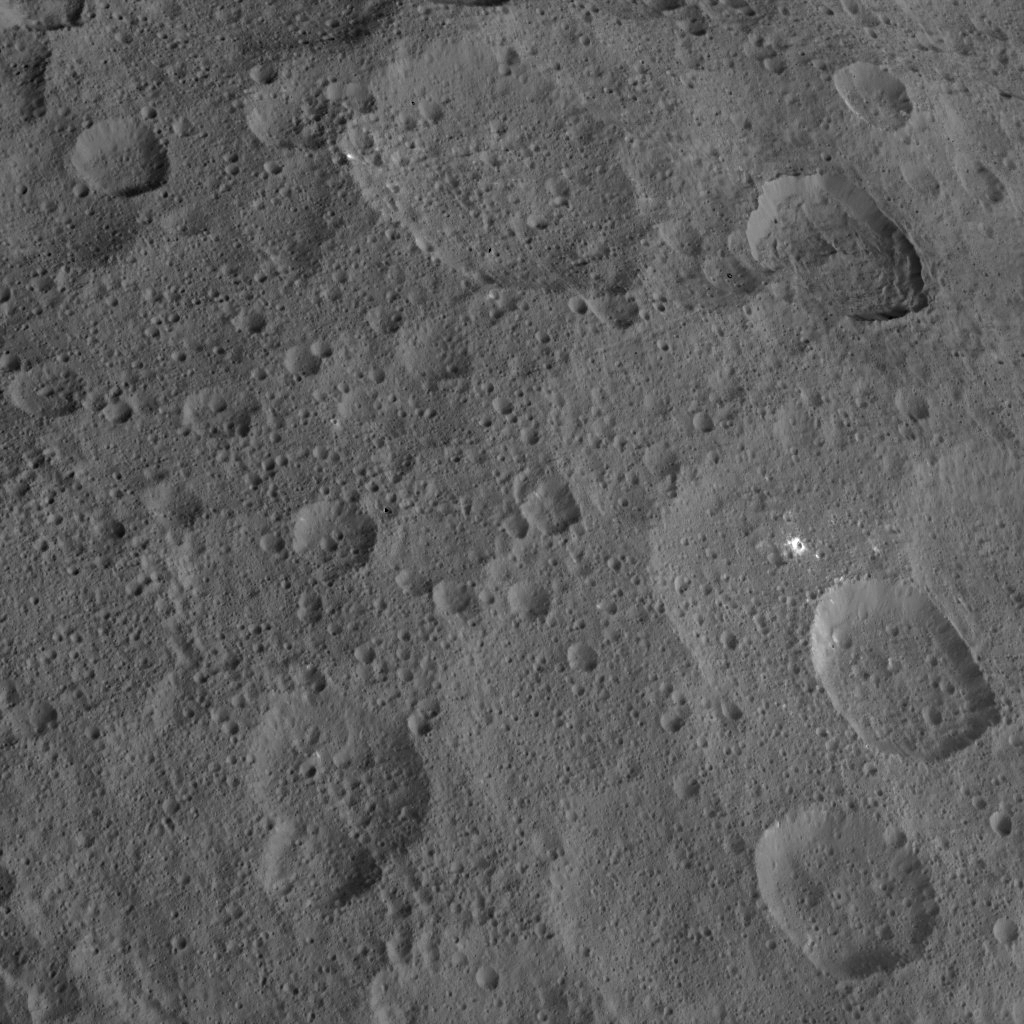

Dawn HAMO Image 77

This view from NASA’s Dawn spacecraft shows northern mid-latitudes on Ceres, including a small impact crater surrounded by bright material.

Dawn took this image on Oct. 18, 2015, from an altitude of 915 miles (1,470 kilometers). It has a resolution of 450 feet (140 meters) per pixel.

Dawn’s mission is managed by JPL for NASA’s Science Mission Directorate in Washington. Dawn is a project of the directorate’s Discovery Program, managed by NASA’s Marshall Space Flight Center in Huntsville, Alabama. UCLA is responsible for overall Dawn mission science. Orbital ATK, Inc., in Dulles, Virginia, designed and built the spacecraft. The German Aerospace Center, the Max Planck Institute for Solar System Research, the Italian Space Agency and the Italian National Astrophysical Institute are international partners on the mission team.

Credit: NASA/JPL-Caltech/UCLA/MPS/DLR/IDA